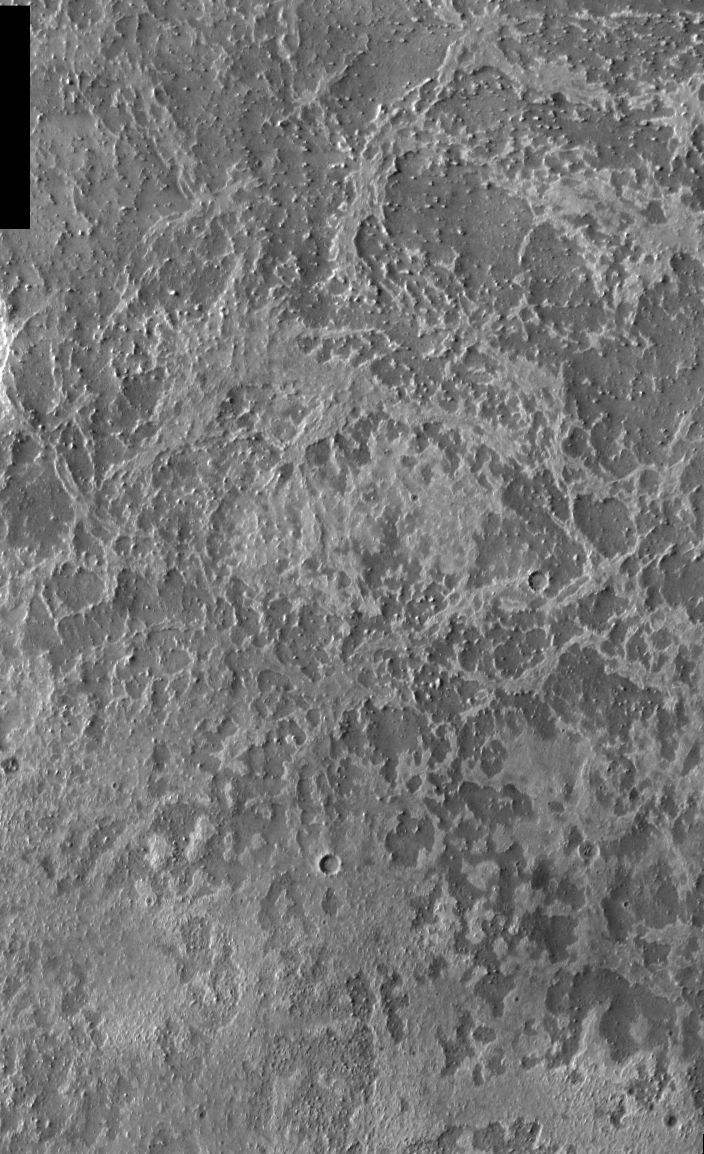

THEMIS Images as Art #4

Released 5 February 2004

Humanity is a very visual species. We rely on our eyes to tell us what is going on in the world around us. Put any image in front of a person and that person will examine the picture looking for anything familiar. Even if the examiner has no idea what he/she is looking at in a picture, he/she will still be able to make a statement about the picture, usually preceded by the words “it looks like…” The image above is part of the surface of Mars, but is presented for its artistic value rather than its scientific value. When first viewed, this image solicited a statement that “it looks like…” something seen in everyday life.

Despite being named for the Roman god of war, Mars also can have a delicate side, as shown by this area that looks like lace.

Note: this THEMIS visual image has not been radiometrically nor geometrically calibrated for this preliminary release. An empirical correction has been performed to remove instrumental effects. A linear shift has been applied in the cross-track and down-track direction to approximate spacecraft and planetary motion. Fully calibrated and geometrically projected images will be released through the Planetary Data System in accordance with Project policies at a later time.

NASA’s Jet Propulsion Laboratory manages the 2001 Mars Odyssey mission for NASA’s Office of Space Science, Washington, D.C. The Thermal Emission Imaging System (THEMIS) was developed by Arizona State University, Tempe, in collaboration with Raytheon Santa Barbara Remote Sensing. The THEMIS investigation is led by Dr. Philip Christensen at Arizona State University. Lockheed Martin Astronautics, Denver, is the prime contractor for the Odyssey project, and developed and built the orbiter. Mission operations are conducted jointly from Lockheed Martin and from JPL, a division of the California Institute of Technology in Pasadena.

Credit: NASA/JPL/Arizona State University